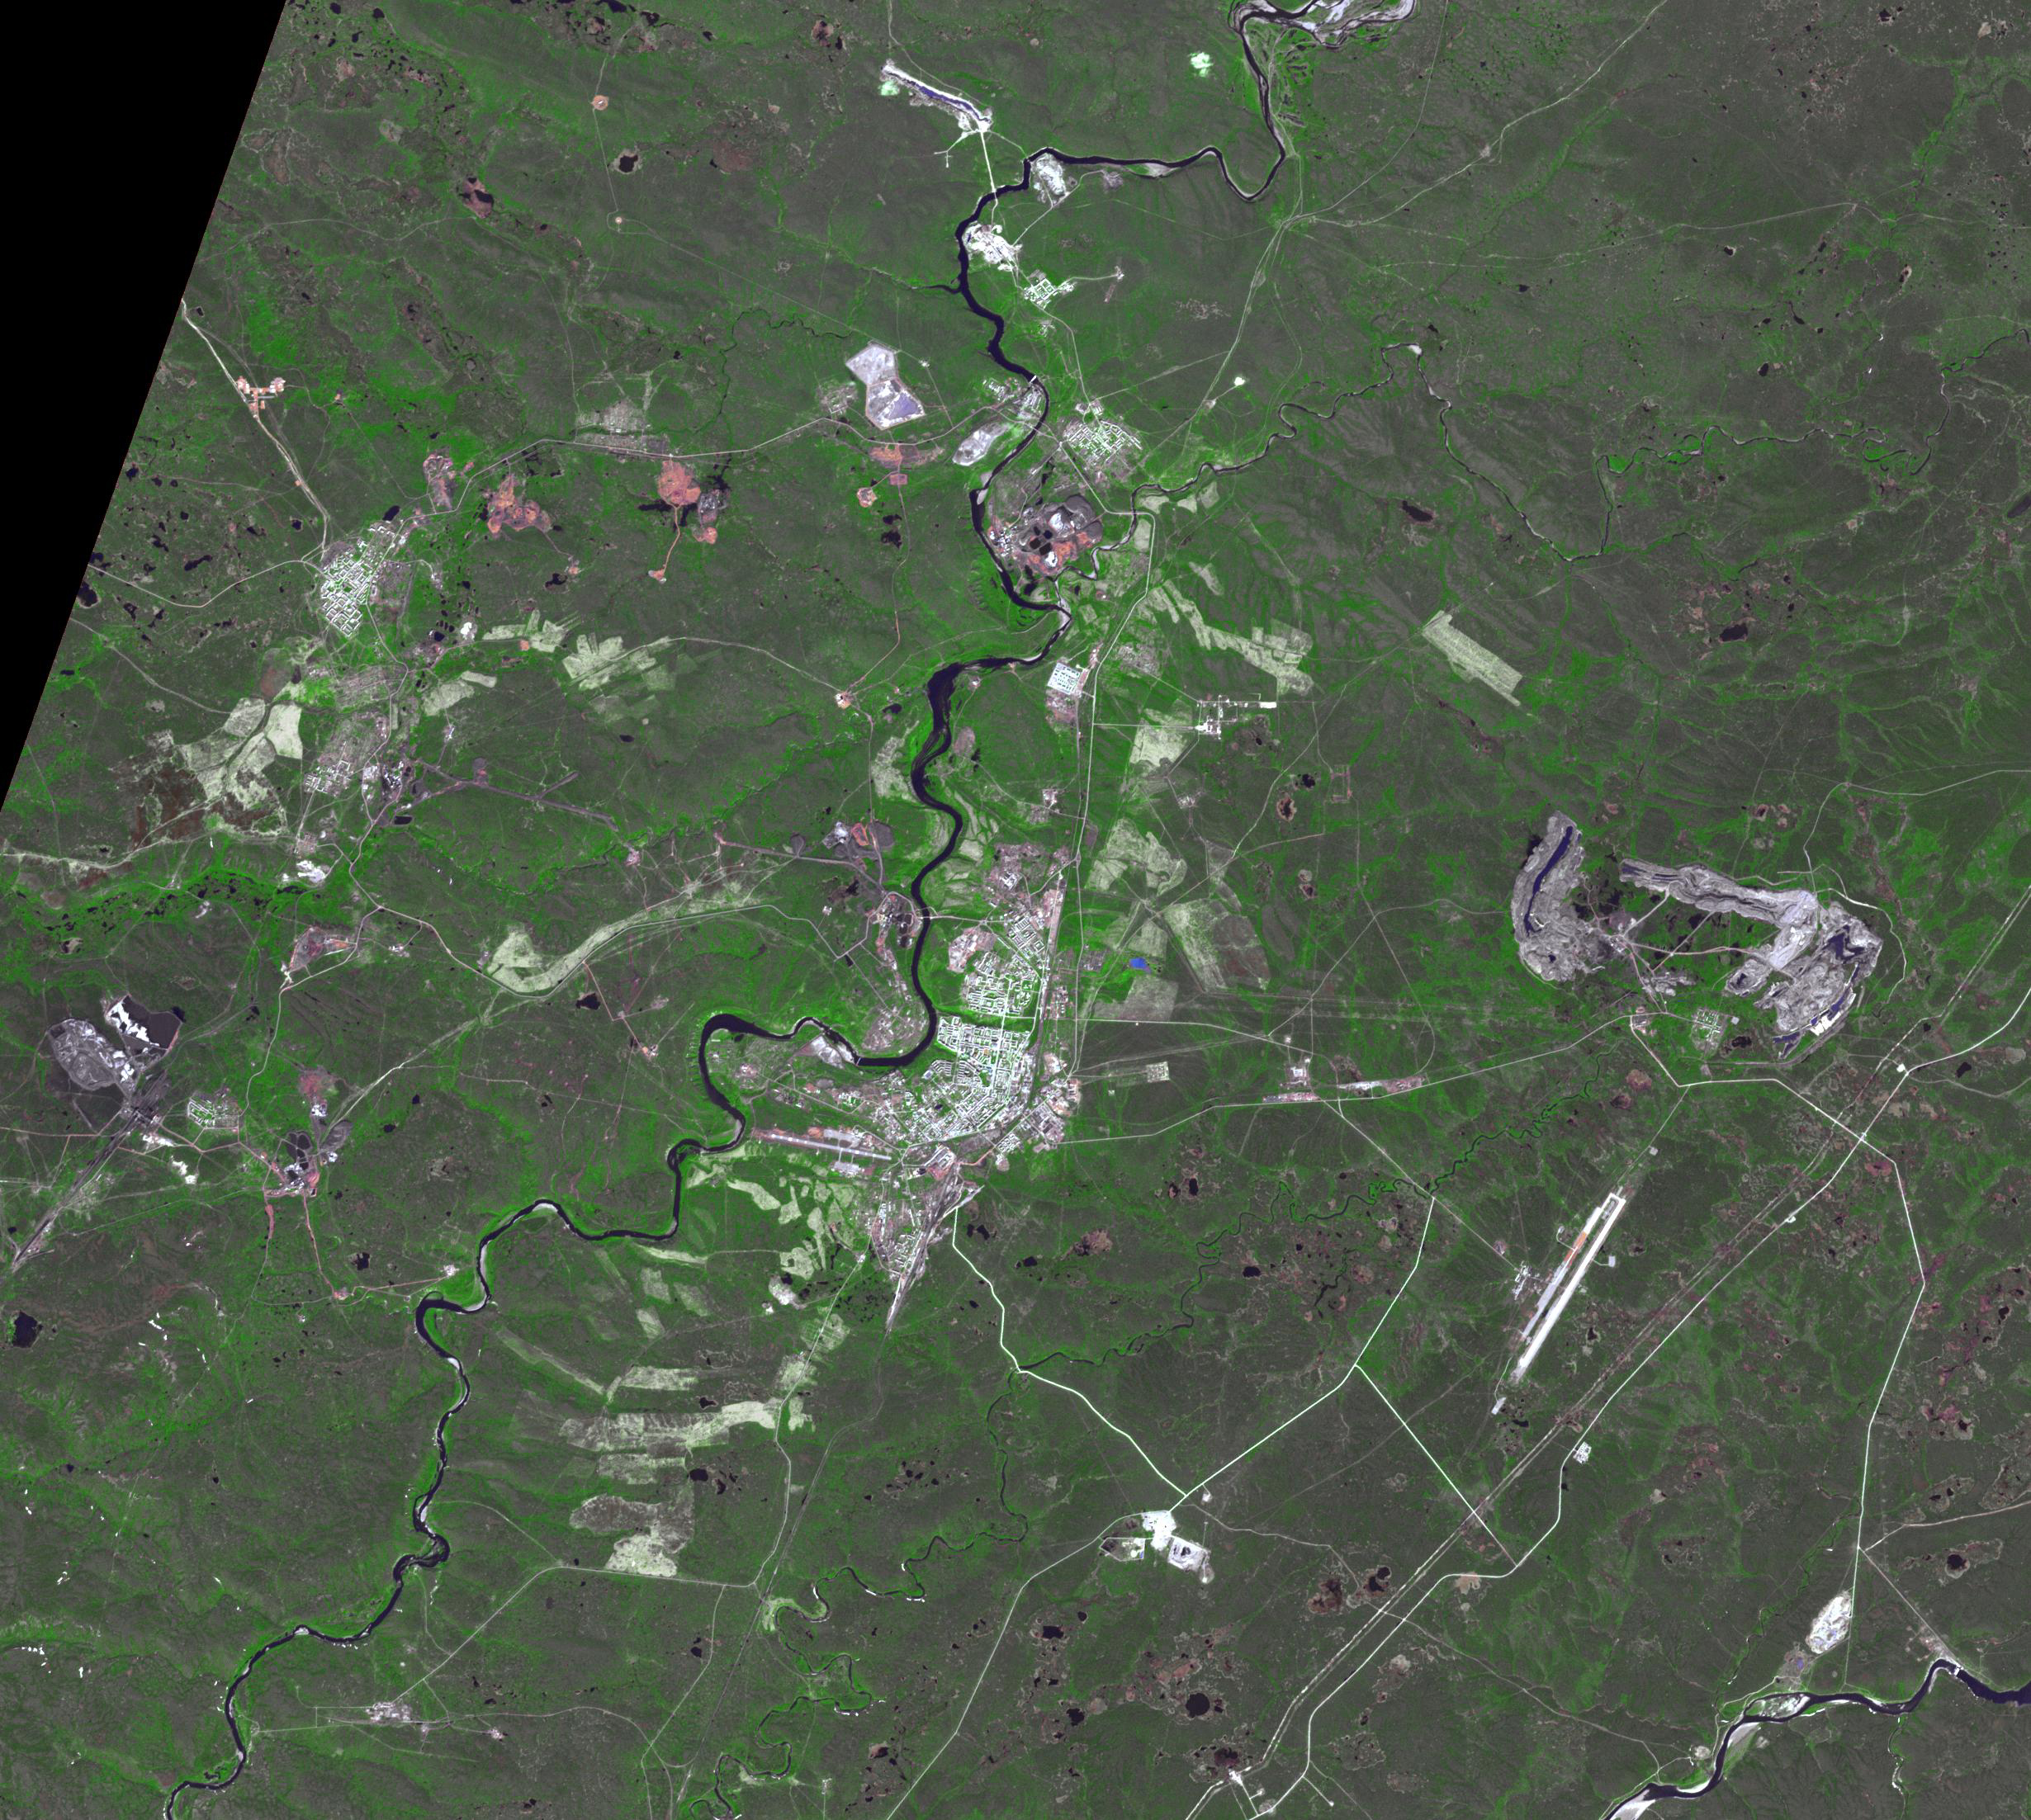

Vorkuta, Russia

Vorkuta is a coal-mining town in the Komi Republic, Russia. With the fall of the Soviet Union, coal mines were privatized, many were abandoned, and many people began moving to warmer cities. Vorkuta went from a population of over 250,000, to its current level of about 50,000. Adding to its decline, it is the coldest city in all of Europe. The image was acquired July 8, 2017, covers an area of 30.3 by 36.9 km, and is located at 67.5 degrees north, 64 degrees east.

With its 14 spectral bands from the visible to the thermal infrared wavelength region and its high spatial resolution of about 50 to 300 feet (15 to 90 meters), ASTER images Earth to map and monitor the changing surface of our planet. ASTER is one of five Earth-observing instruments launched Dec. 18, 1999, on Terra. The instrument was built by Japan’s Ministry of Economy, Trade and Industry. A joint U.S./Japan science team is responsible for validation and calibration of the instrument and data products.

The broad spectral coverage and high spectral resolution of ASTER provides scientists in numerous disciplines with critical information for surface mapping and monitoring of dynamic conditions and temporal change. Example applications are monitoring glacial advances and retreats; monitoring potentially active volcanoes; identifying crop stress; determining cloud morphology and physical properties; wetlands evaluation; thermal pollution monitoring; coral reef degradation; surface temperature mapping of soils and geology; and measuring surface heat balance.

The U.S. science team is located at NASA’s Jet Propulsion Laboratory in Pasadena, Calif. The Terra mission is part of NASA’s Science Mission Directorate, Washington.

Credit: NASA/METI/AIST/Japan Space Systems, and U.S./Japan ASTER Science Team